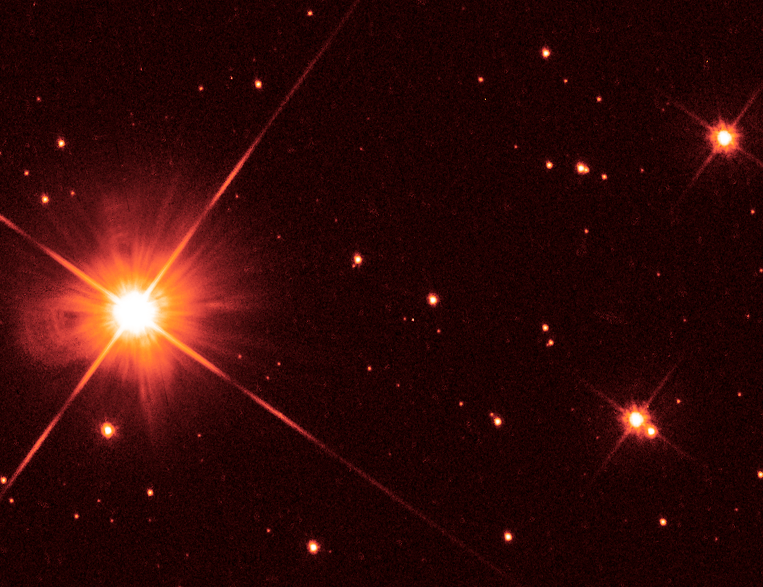

Hubble Image of Proxima Centauri

Object Name: Proxima Centauri, Alpha Centauri C
Object Description: Nearby Star
Instrument: HST/WFC3/UVIS
Filters: F555W (V)
Exposure Time: 175 seconds

Compass and Scale Compass and Scale An astronomical image with a scale that shows how large an object is on the sky, a compass that shows how the object is oriented on the sky, and the filters with which the image was made.

Credit: NASA, ESA, K. Sahu and J. Anderson (STScI), H. Bond (STScI and Pennsylvania State University), M. Dominik (University of St. Andrews)